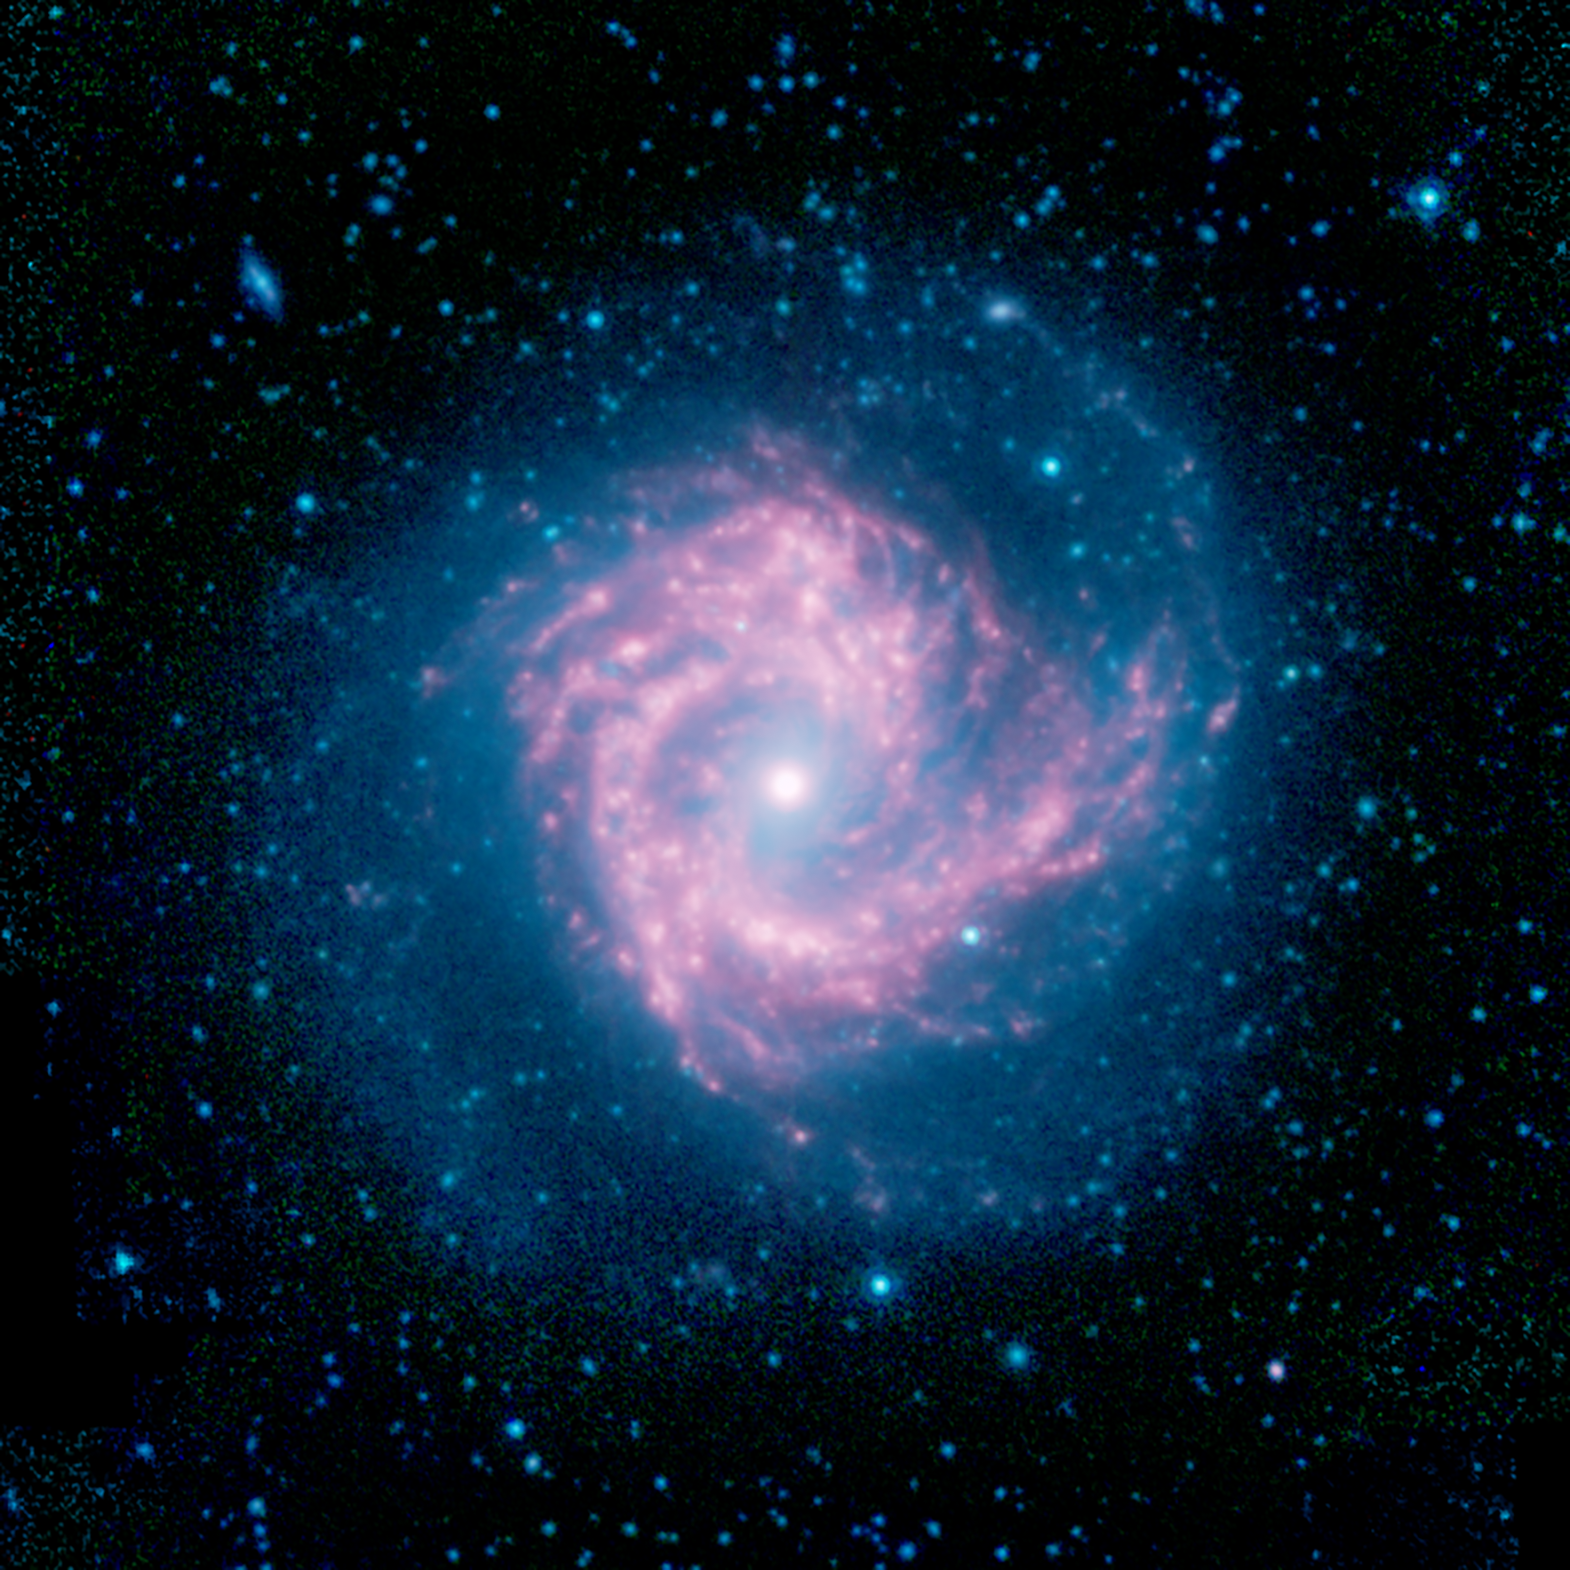

M61: A Starburst Spiral

Messier 61 (M61), pictured here in infrared light observed by NASA’s Spitzer Space Telescope, is known to astronomers as a “starburst” galaxy due to its prodigious rate of forming new stars. Seen face-on, it provides an excellent view of the characteristic swirl of stars, gas, and dust that characterize barred spiral galaxies.

Infrared light is a powerful tool in studying the structure of spiral galaxies like M61. Starlight is prominent at shorter wavelengths of infrared light, pictured here in blue. It has a stellar bar that runs diagonally through its center, rotated slightly clockwise from vertical. Bars are generally much easier to identify in infrared images than in visible light images.

The red swirls trace the lanes of dust that glow brightly at longer infrared wavelengths. The center of the galaxy is saturated in this image with the bright glow of a dense concentration of stars, but on the periphery the glow takes on a red tinge. This indicates a significant reservoir of dust and gas in the galaxy’s center, which is the location of the ongoing burst of star formation.

At a distance of about 50 million light years, M61 is part of the Virgo cluster of galaxies, named for the constellation in which it is found.

In this image, infrared light at wavelengths of 3.6, 4.5, and 8.0 microns is displayed as blue, green, and red, respectively. The data are from the mission archive of NASA’s Spitzer Space Telescope.

Credit: NASA/JPL-Caltech